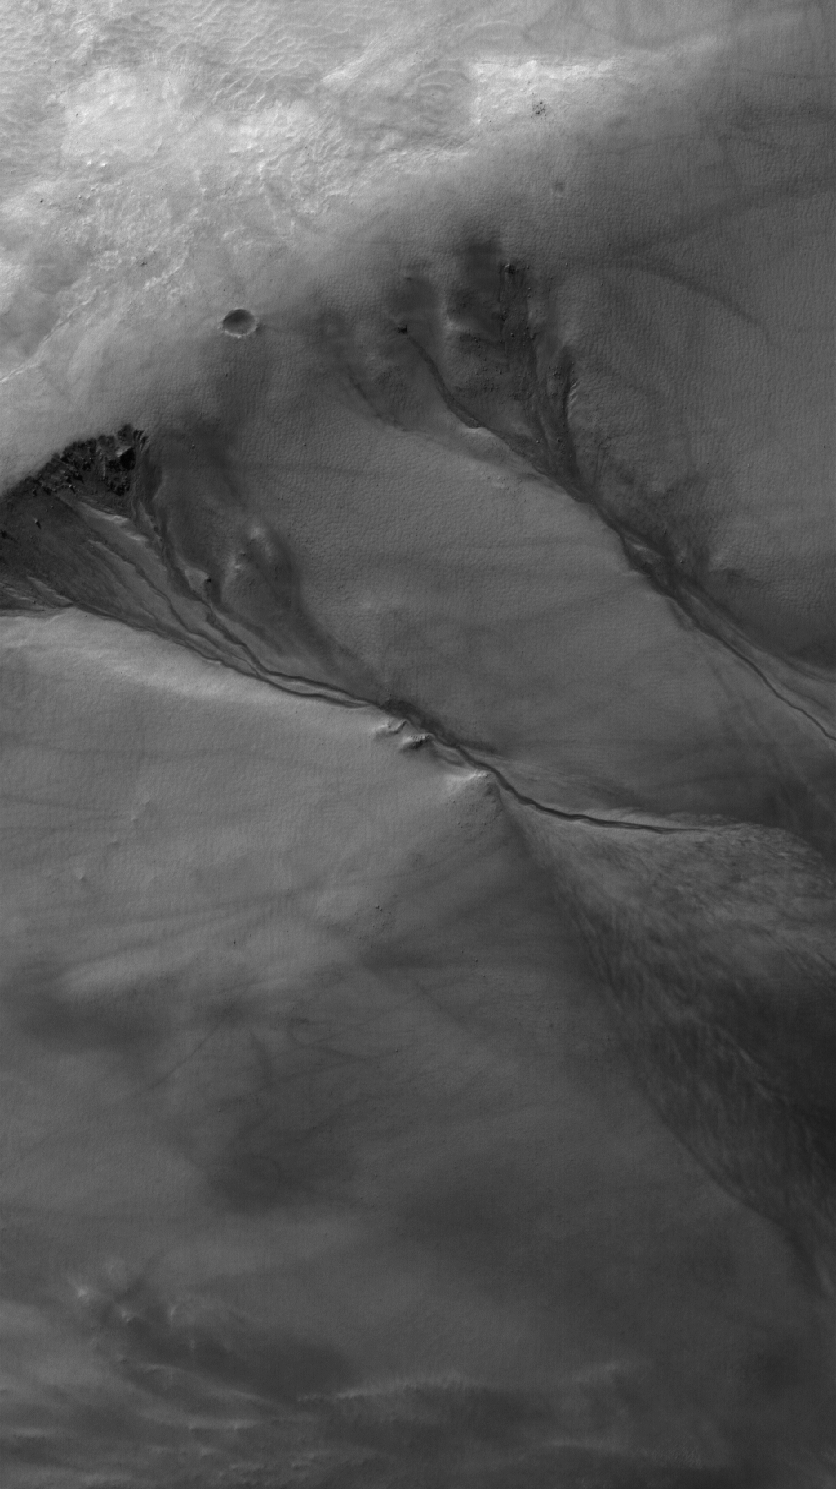

18 May 2006
This Mars Global Surveyor (MGS) Mars Orbiter Camera (MOC) image shows neighboring networks of gullies in the northwest wall of a south middle-latitude crater west of Hellas Planitia. The faint crisscrossing streaks, also observed on the wall of the crater, are evidence of passing dust devils, a common phenomenon in this region. The gullies might have formed by erosion caused by running water, mixed with debris.

Location near: 16.4°N, 92.6°W
Image width: ~3 km (~1.9 mi)
Illumination from: lower left
Season: Northern Winter

Credit: NASA/JPL/Malin Space Science Systems